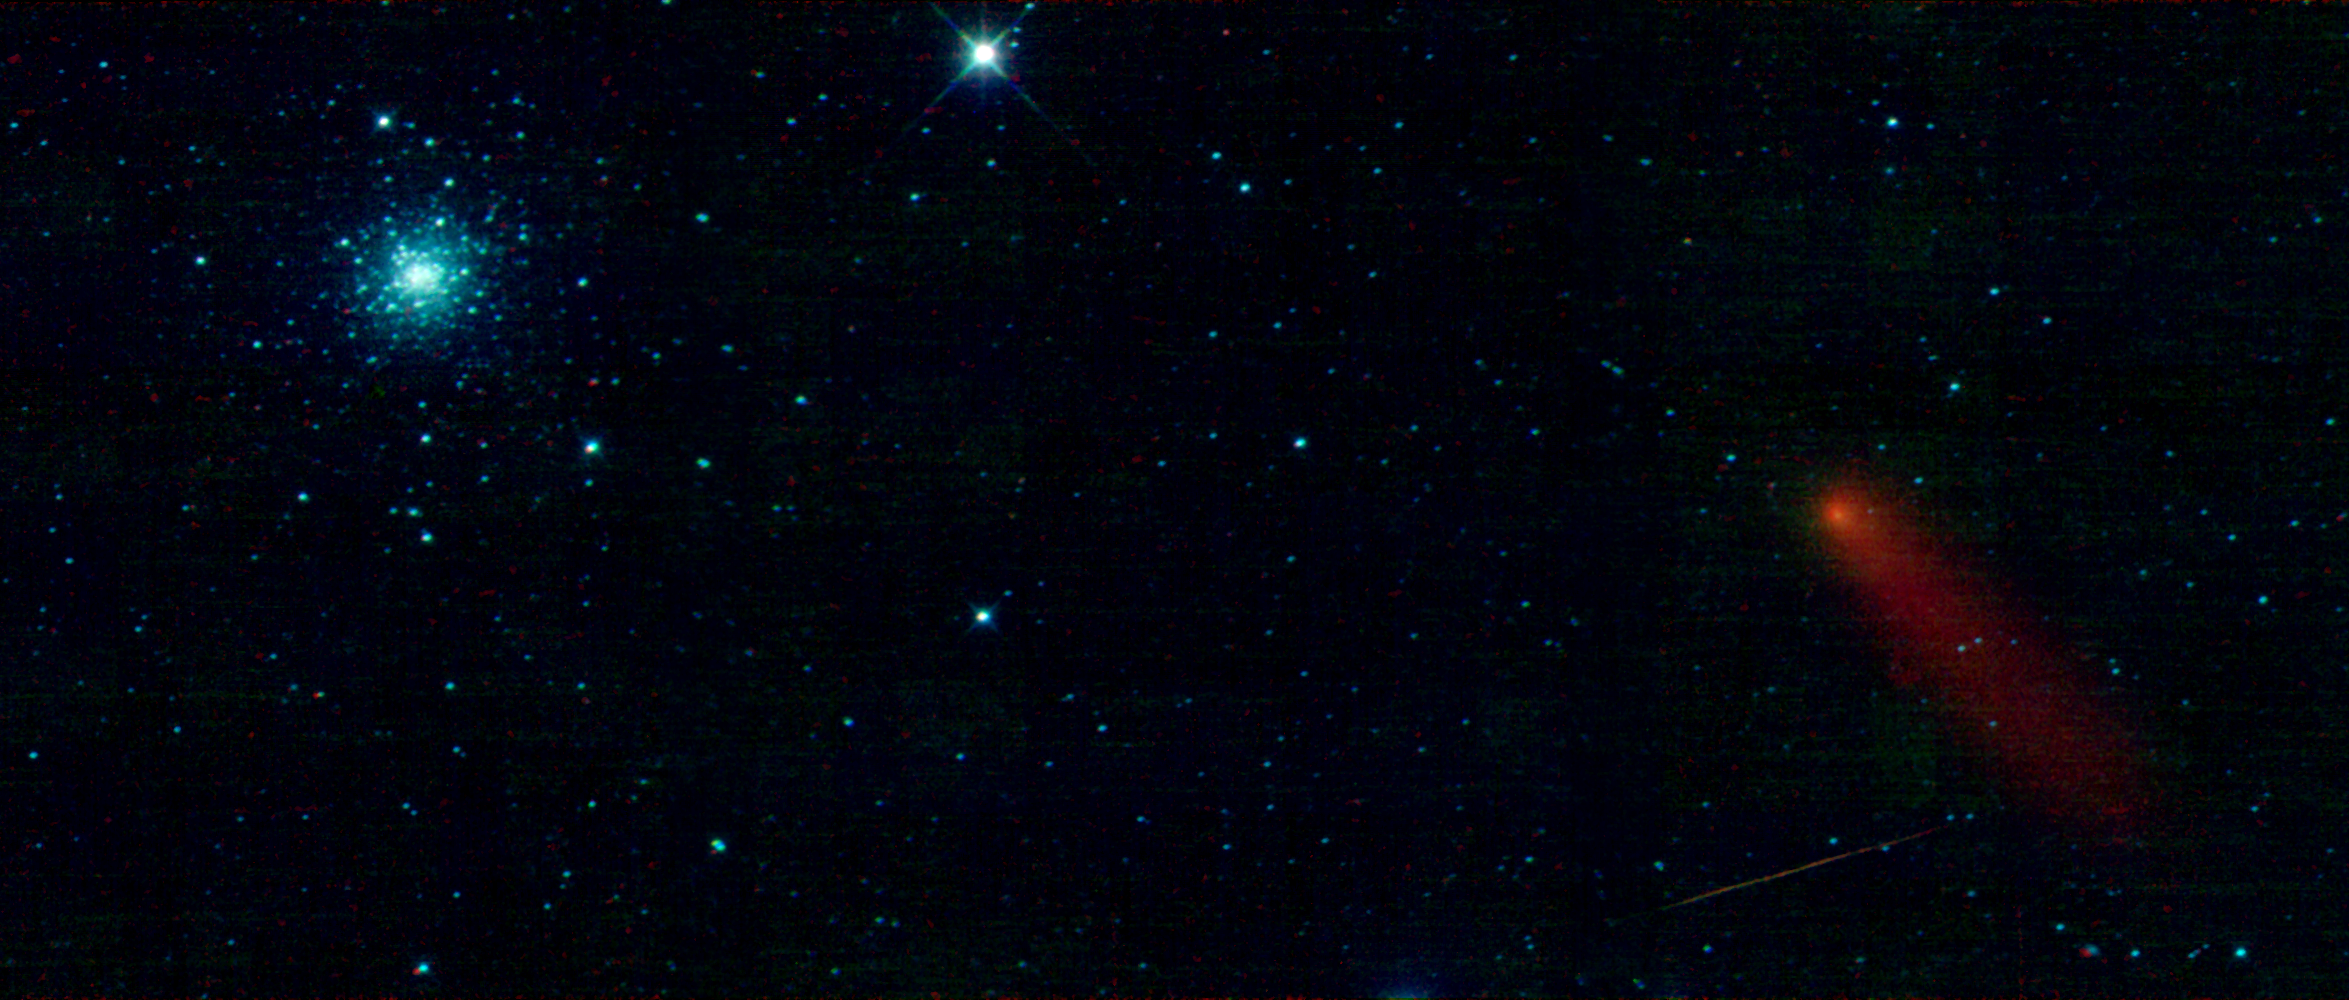

M3 & Comet Garradd

This image from the WISE mission was taken on January 2nd, 2010, during the check-out phase, before the start of the WISE survey. It is a mosaic of 3 individual WISE frames spanning an area on the sky about 7 times the size of the full Moon in portions of the constellations Bootes and Canes Venatici.

In the lower right portion of the image there is a streak of orange light. This is most likely a human-made satellite, orbiting Earth at a higher altitude than the WISE telescope, which is at 523 km above the surface. WISE sees many of these as it scans the sky.

Just above the satellite in the image is Comet C/2008 Q3 (Garradd). Comets are balls of dust and ice left over from the formation of the Solar System. As a comet approaches the Sun it is heated and releases gas and dust from its surface that is blown back by the solar wind into a long, spectacular tail. This comet was discovered in August 2008 by Gordon Garradd of the Siding Spring Observatory in Australia. This comet probably comes from the Oort Cloud, a vast collection of remnants from the formation of the Solar System thought to surround it. At the time the comet was observed by WISE, in the constellation Bootes, it was a distance of 419 million kilometers (2.789 Astronomical Units, AU) from Earth. But we are just catching it while it is near the Sun. The orbit calculated for Comet C/2008 Q3 (Garradd) is inclined to the plane of the Solar System by nearly 140 degrees and takes it very far from the Sun (trillions of kilometers). It made its closest approach to the Sun in June of 2009 at a distance of 1.8 AU (270 million km), just outside the orbit of Mars. If it comes back near the Sun at all, it won’t be for hundreds of thousands of years.

In the upper left of the image is the impressive globular cluster Messier 3 (M3). M3 was discovered in the constellation Canes Venatici by famous French Astronomer, Charles Messier in 1764, and first seen to be made of stars around 1784 by the British astronomer who discovered infrared light, William Herschel. Globular clusters are huge globs of stars (hence the name) that are found orbiting in the outer reaches of most galaxies. They are thought to form around the same time that a galaxy forms. The Milky Way has over 200 known globular clusters. M3 is one of the largest and brightest globular clusters around the Milky Way. It is just barely visible to the naked eye from a dark location. M3 is made of about half a million stars, thought to be about 8 billion years old. It is about 150 light-years across (1 light-year is equal to 9.46 trillion km) and located some 34,000 light-years from Earth.

WISE sees invisible infrared light, and the colors here are mapped to 3 of the 4 wavelength bands observed by WISE. Blue represents light with a wavelength of 3.4 microns, cyan maps to 4.6 microns and red is lightat 12 microns (a micron is 1 millionth of a meter, and visible light runs from 0.4-0.7 microns). The light from relatively hot objects, like stars in M3, is seen in blue and cyan. Red color represents cooler things, like dust from the comet and its tail. When this image was taken the WISE team was still calibrating the rate of the scan mirror with the motion of the WISE telescope. The rate was not yet perfected and careful examination of this image reveals some stars that are a little smeared and not exactly aligned in the blue/cyan with the red.

NASA’s Jet Propulsion Laboratory, Pasadena, Calif., manages the Wide-field Infrared Survey Explorer for NASA’s Science Mission Directorate, Washington. The mission’s principal investigator, Edward Wright, is at UCLA. The mission was competitively selected under NASA’s Explorers Program managed by the Goddard Space Flight Center, Greenbelt, Md. The science instrument was built by the Space Dynamics Laboratory, Logan, Utah, and the spacecraft was built by Ball Aerospace & Technologies Corp., Boulder, Colo. Science operations and data processing take place at the Infrared Processing and Analysis Center at the California Institute of Technology in Pasadena. Caltech manages JPL for NASA.

Credit: NASA/JPL-Caltech/UCLA